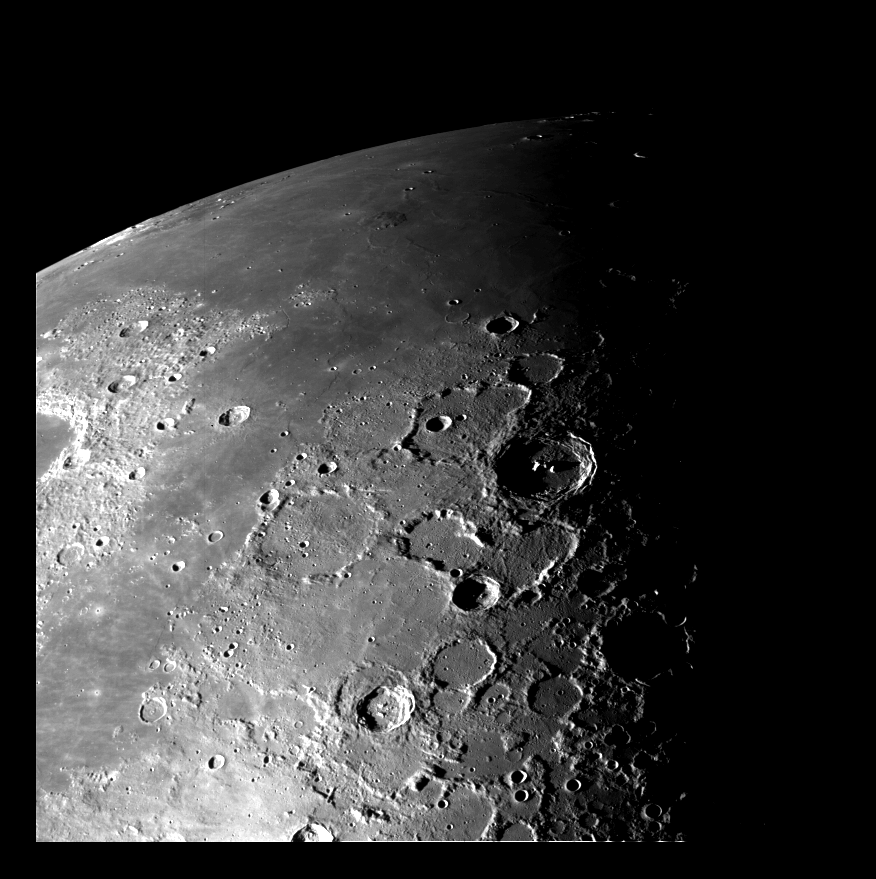

Moon – North Pole

This view of the north polar region of the Moon was obtained by Galileo’s camera during the spacecraft’s flyby of the Earth-Moon system on December 7 and 8, 1992. The north pole is to the lower right of the image. The view in the upper left is toward the horizon across the volcanic lava plains of Mare Imbrium. The prominent crater with the central peak is Pythagoras, an impact crater some 130 kilometers (80 miles) in diameter. The image was taken at a distance of 121,000 kilometers (75,000 miles) from the Moon through the violet filter of Galileo’s imaging system. According to team scientists, the viewing geometry provided by the spacecraft’s pass over the north pole and the low sun-angle illumination provide a unique opportunity to assess the geologic relationships among the smooth plains, cratered terrain and impact ejecta deposits in this region of the Moon. JPL manages the Galileo Project for NASA’s Office of Space Science and Applications.

Credit: NASA/JPL